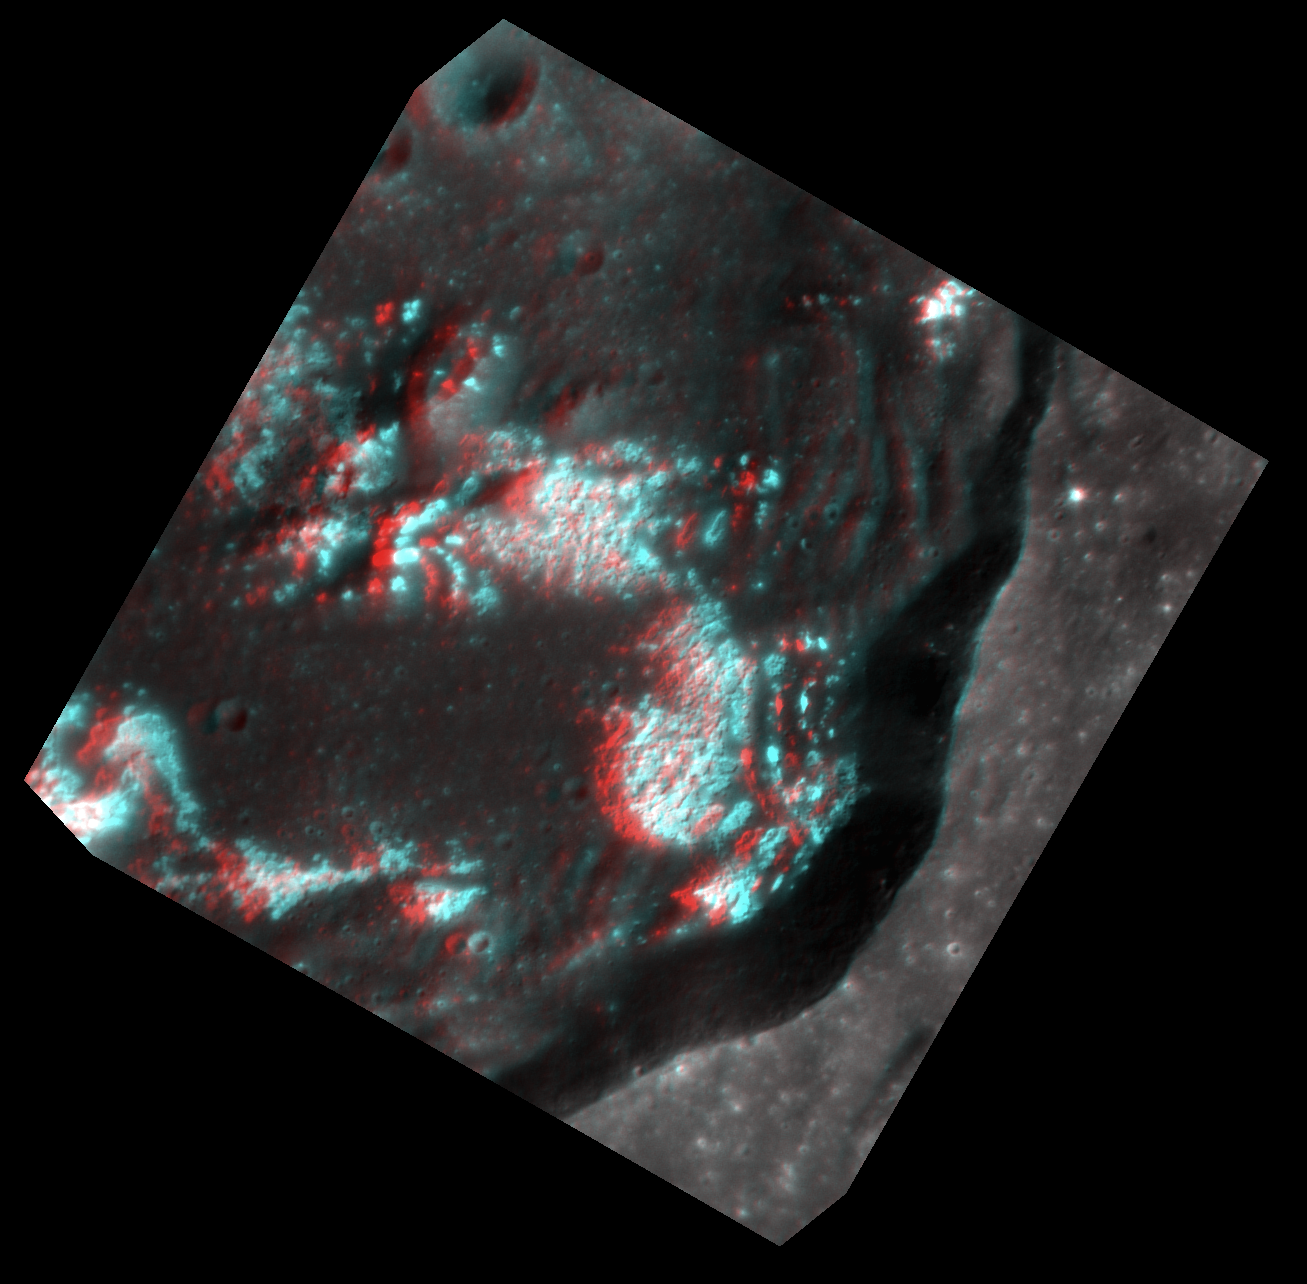

Nothing Sleepy About These Hollows!

Today’s image is another chance to whip out your red-cyan 3D glasses! This multidimensional view, where north is to the left, helps bring to life the extensive hollow network on the crater floor. Look how these bright, irregular depressions create such a dramatic etched appearance!

This image was acquired as a targeted set of stereo images. Targeted stereo observations are acquired at resolutions much higher than that of the 200-meter/pixel stereo base map. These targets acquired with the NAC enable the detailed topography of Mercury’s surface to be determined for a local area of interest.

Date acquired: April 24, 2013
Image Mission Elapsed Time (MET): 9145650, 9145778
Image ID: 3944041, 3944042
Instrument: Narrow Angle Camera (NAC) of the Mercury Dual Imaging System (MDIS)
Center Latitude: 40.26°
Center Longitude: 221.9° E
Resolution: 24 meters/pixel, 28 meters/pixel
Scale: Crater diameter is about 35 km (21.7 miles)
Incidence Angle: 44.6°
Emission Angle: 2.1° 19.9°
Phase Angle: 43.3° 29.4°

The MESSENGER spacecraft is the first ever to orbit the planet Mercury, and the spacecraft’s seven scientific instruments and radio science investigation are unraveling the history and evolution of the Solar System’s innermost planet. MESSENGER acquired over 150,000 images and extensive other data sets. MESSENGER is capable of continuing orbital operations until early 2015.

For information regarding the use of images, see the MESSENGER image use policy.

Credit: NASA/Johns Hopkins University Applied Physics Laboratory/Carnegie Institution of Washington